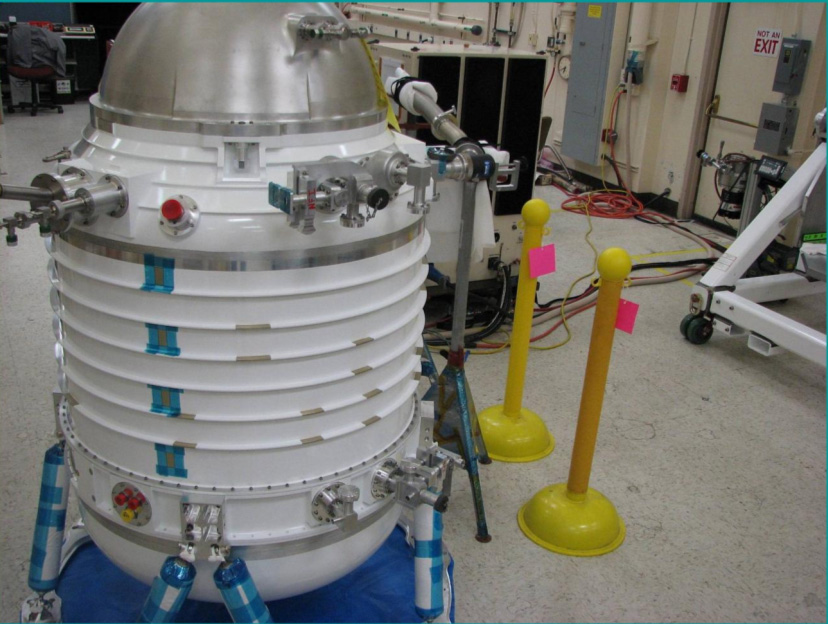

NASA’s WISE Cryostat

Initial assembly of NASA’s Wide-field Infrared Survey Explorer, or WISE, cryostat. The cryostat is a 2-stage solid hydrogen dewar that is used to cool the WISE optics and detectors. Here the cryostat internal structures are undergoing their initial vacuum pumpdown. The WISE cryostat was developed by Lockheed Martin Advanced Technology Center, Palo Alto, CA.

JPL manages the Wide-field Infrared Survey Explorer for NASA’s Science Mission Directorate. The mission’s principal investigator, Edward Wright, is at UCLA. The mission was competitively selected under NASA’s Explorers Program managed by the Goddard Space Flight Center, Greenbelt, Md. The science instrument was built by the Space Dynamics Laboratory, Logan, Utah, and the spacecraft was built by Ball Aerospace & Technologies Corp., Boulder, Colo. Science operations and data processing will take place at the Infrared Processing and Analysis Center at the California Institute of Technology, also in Pasadena. Caltech manages JPL for NASA.

Credit: NASA/JPL-Caltech/LMATC